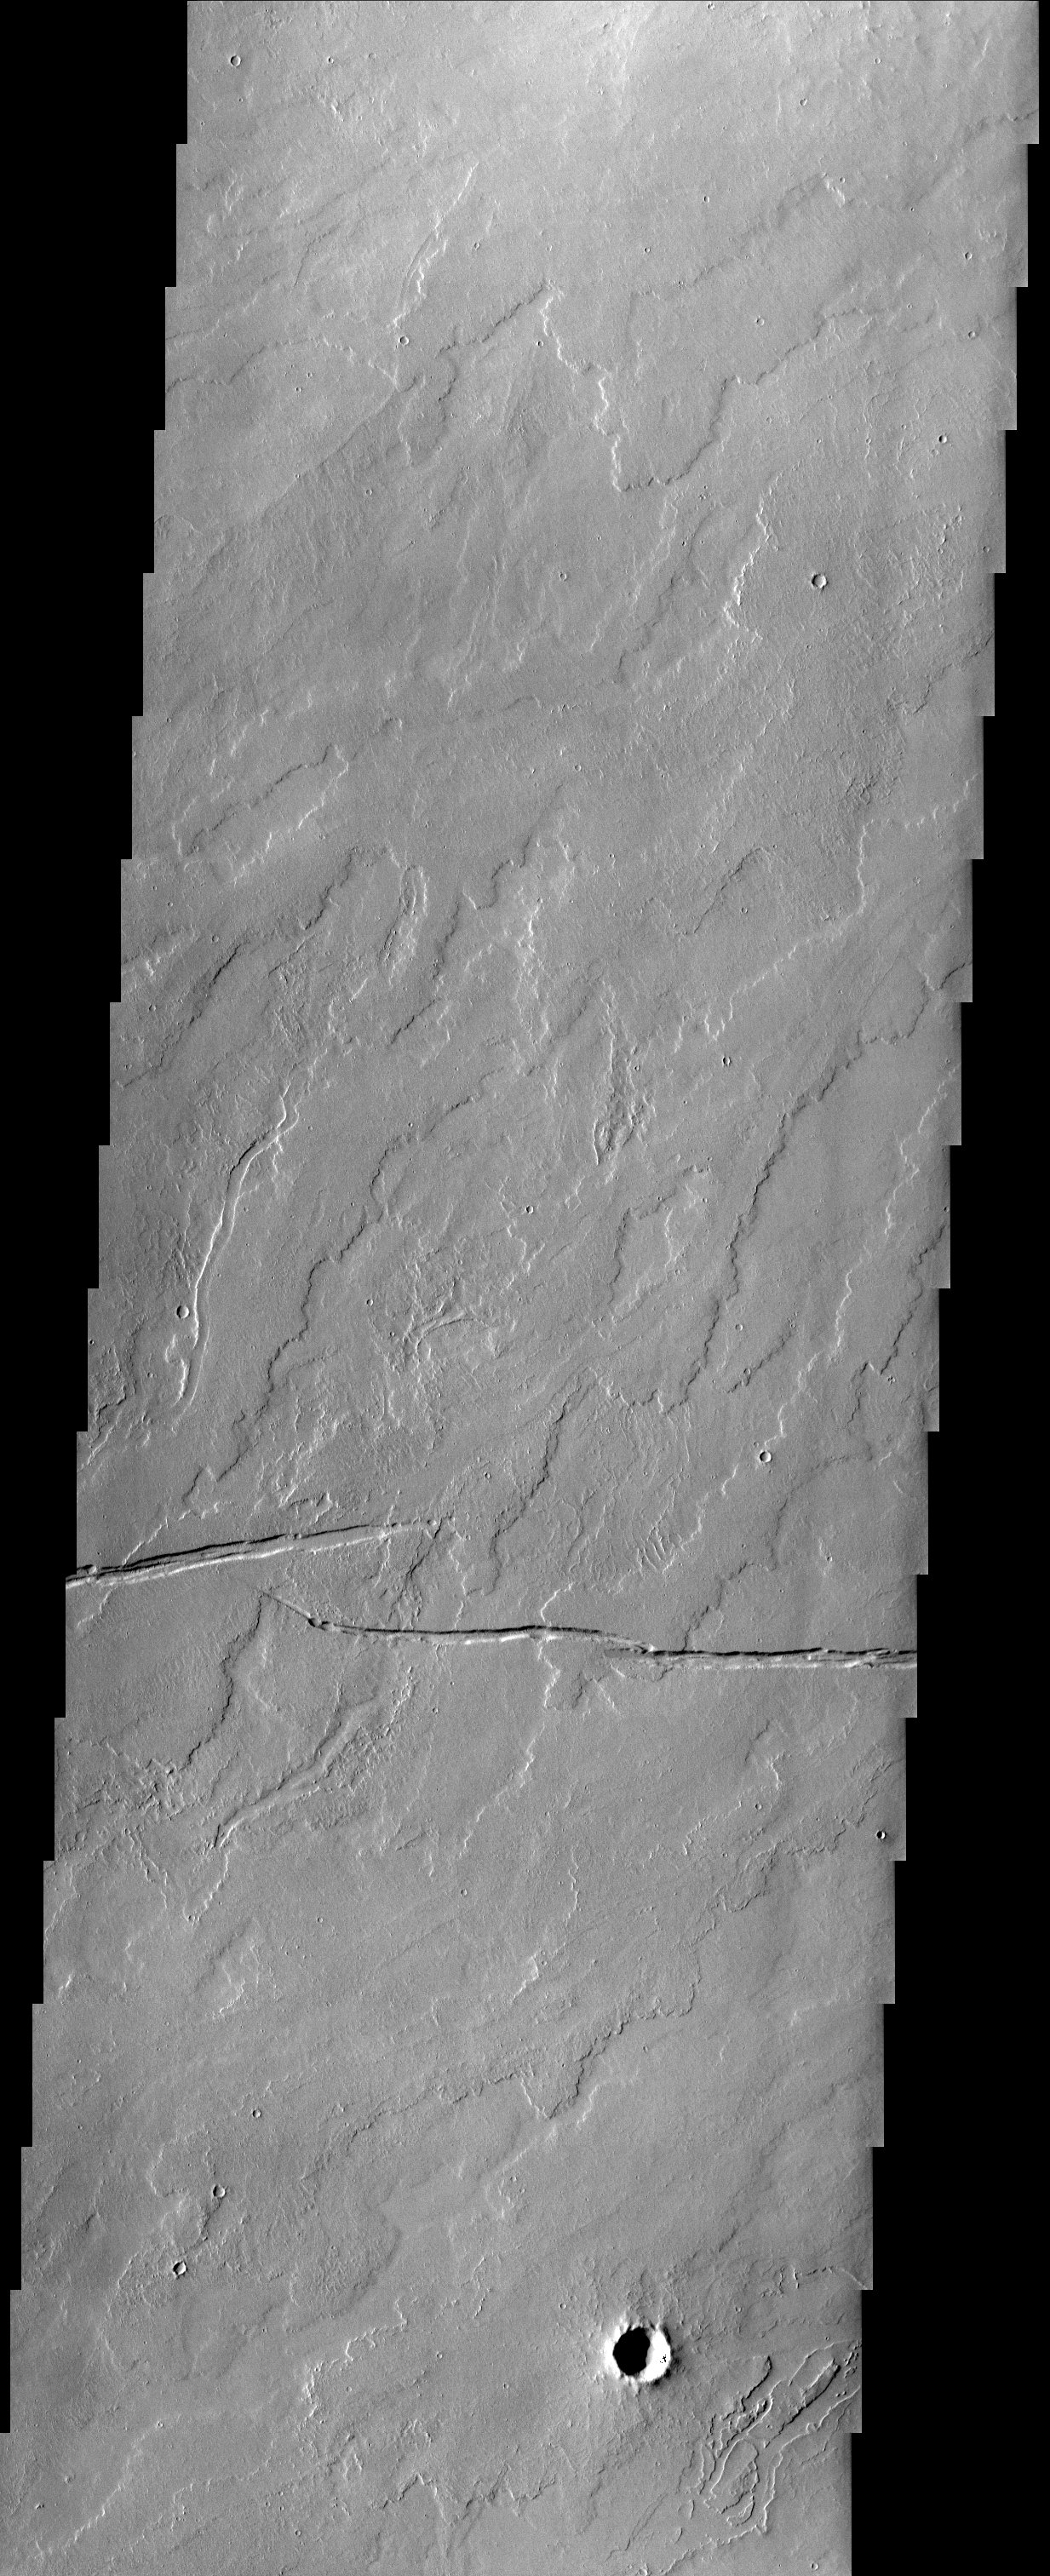

Gordii Fossae

Numerous lava flows and fossae (cracks) are visible in this region of Mars located southeast of Olympus Mons. There is also a hint that water may have possibly flowed in this region.

Note: this THEMIS visual image has not been radiometrically nor geometrically calibrated for this preliminary release. An empirical correction has been performed to remove instrumental effects. A linear shift has been applied in the cross-track and down-track direction to approximate spacecraft and planetary motion. Fully calibrated and geometrically projected images will be released through the Planetary Data System in accordance with Project policies at a later time.

NASA’s Jet Propulsion Laboratory manages the 2001 Mars Odyssey mission for NASA’s Office of Space Science, Washington, D.C. The Thermal Emission Imaging System (THEMIS) was developed by Arizona State University, Tempe, in collaboration with Raytheon Santa Barbara Remote Sensing. The THEMIS investigation is led by Dr. Philip Christensen at Arizona State University. Lockheed Martin Astronautics, Denver, is the prime contractor for the Odyssey project, and developed and built the orbiter. Mission operations are conducted jointly from Lockheed Martin and from JPL, a division of the California Institute of Technology in Pasadena.

Image information: VIS instrument. Latitude 13.5, Longitude 230.4 East (129.6 West). 19 meter/pixel resolution.

Credit: NASA/JPL/Arizona State University